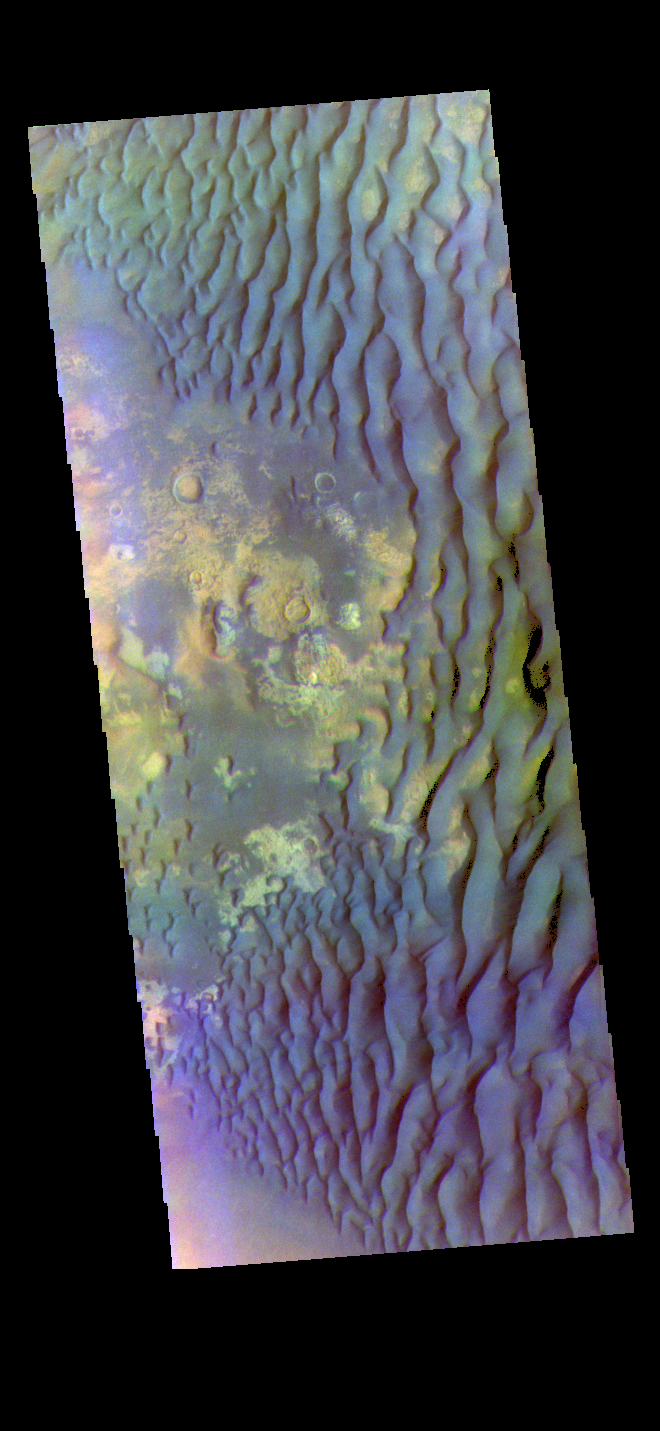

Kaiser Crater – False Color

The THEMIS VIS camera contains 5 filters. The data from different filters can be combined in multiple ways to create a false color image. These false color images may reveal subtle variations of the surface not easily identified in a single band image. Today’s false color image shows part of the floor of Kaiser Crater. Kaiser Crater is 207 km (129 miles) in diameter and is located in Noachis Terra west of Hellas Planitia. This sand dune field is one of several regions of sand dunes located on the southern part of the crater floor. The image also shows the complex crater floor beneath the dunes. These dunes are composed of basaltic sand that has collected in the bottom of the crater. The topographic depression of the crater forms a sand trap that prevents the sand from escaping. Dune fields are common in the bottoms of craters on Mars and appear as dark splotches that often lean up against the downwind walls of the craters. Dunes are useful for studying both the geology and meteorology of Mars. The sand forms by erosion of larger rocks, but it is unclear when and where this erosion took place on Mars or how such large volumes of sand could be formed. The dunes also indicate the local wind directions by their morphology.

The THEMIS VIS camera is capable of capturing color images of the Martian surface using five different color filters. In this mode of operation, the spatial resolution and coverage of the image must be reduced to accommodate the additional data volume produced from using multiple filters. To make a color image, three of the five filter images (each in grayscale) are selected. Each is contrast enhanced and then converted to a red, green, or blue intensity image. These three images are then combined to produce a full color, single image. Because the THEMIS color filters don’t span the full range of colors seen by the human eye, a color THEMIS image does not represent true color. Also, because each single-filter image is contrast enhanced before inclusion in the three-color image, the apparent color variation of the scene is exaggerated. Nevertheless, the color variation that does appear is representative of some change in color, however subtle, in the actual scene. Note that the long edges of THEMIS color images typically contain color artifacts that do not represent surface variation.

Credit: NASA/JPL-Caltech/ASU